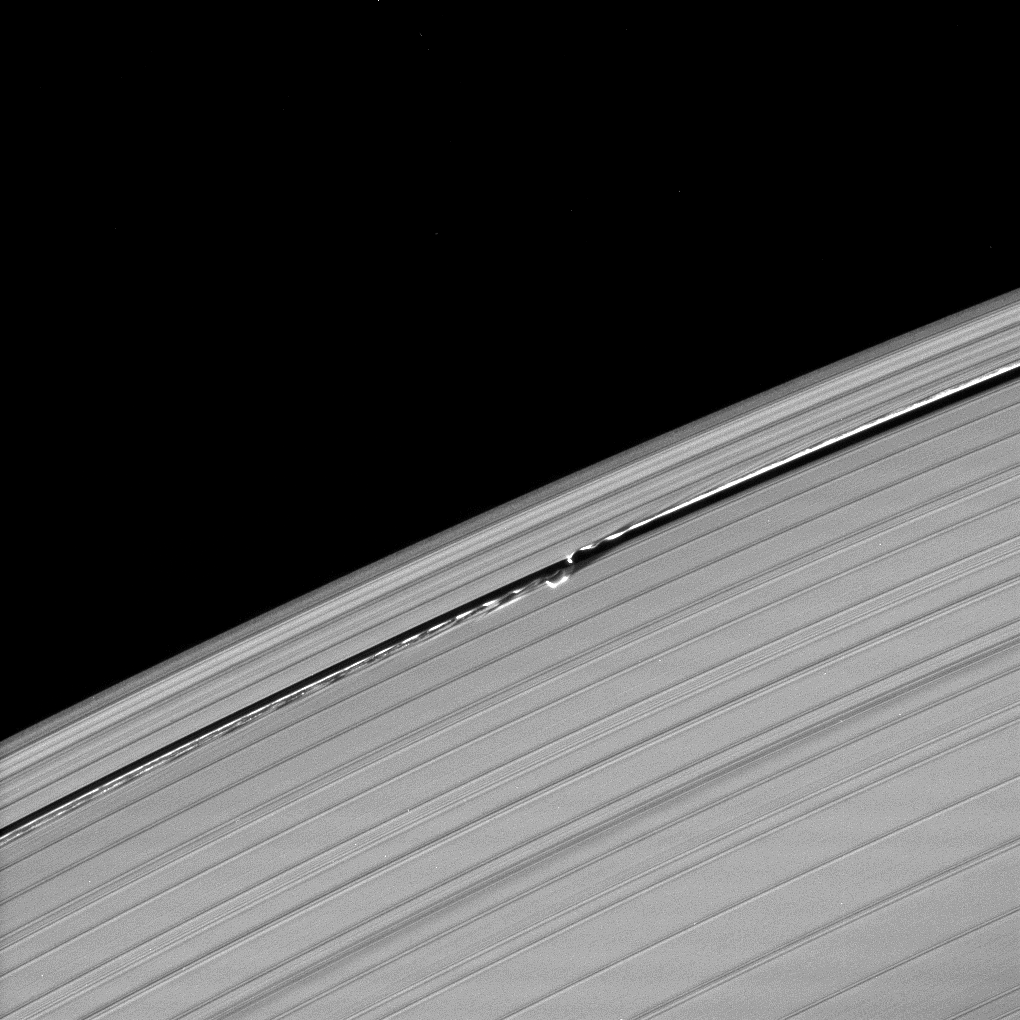

Complex Edge Waves

Waves in the edges of the Keeler gap in Saturn’s A ring, created by the embedded moon Daphnis, show considerable complexity in this image taken as Saturn approached its August 2009 equinox.

Daphnis (8 kilometers, or 5 miles across) orbits in the A ring’s Keeler Gap. Equinox has exposed shadows cast by edge waves, or vertical structures of ring material created by Daphnis’ gravity (see PIA11655). The low sun illumination angle, and the resulting shadows, have revealed a complexity in these features not seen before.

The novel illumination geometry created around the time of Saturn’s August 2009 equinox allows out-of-plane structures and moons orbiting in or near the plane of Saturn’s equatorial rings to cast shadows onto the rings. These scenes are possible only during the few months before and after Saturn’s equinox, which occurs only once in about 15 Earth years. To learn more about this special time and to see movies of moons’ shadows moving across the rings, see PIA11651and PIA11660.

This view looks toward the unilluminated side of the rings from about 24 degrees above the ringplane.

The image was taken in visible light with the Cassini spacecraft narrow-angle camera on July 11, 2009. The view was acquired at a distance of approximately 496,000 kilometers (308,000 miles) from Daphnis and at a Sun-Daphnis-spacecraft, or phase, angle of 27 degrees. Image scale is 3 kilometers (2 miles) per pixel.

The Cassini-Huygens mission is a cooperative project of NASA, the European Space Agency and the Italian Space Agency. The Jet Propulsion Laboratory, a division of the California Institute of Technology in Pasadena, manages the mission for NASA’s Science Mission Directorate, Washington, D.C. The Cassini orbiter and its two onboard cameras were designed, developed and assembled at JPL. The imaging operations center is based at the Space Science Institute in Boulder, Colo.

Credit: NASA/JPL/Space Science Institute